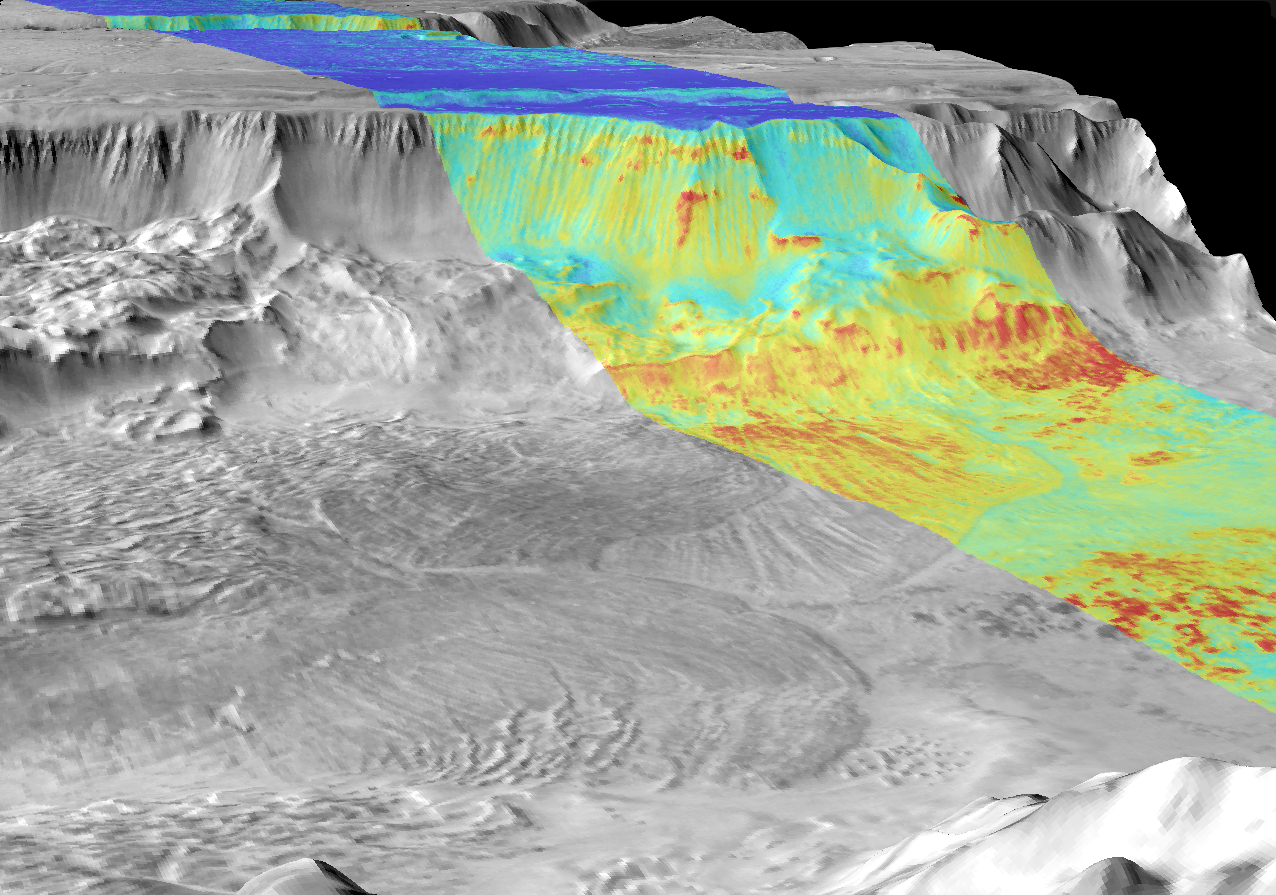

Melas Chasma, Day and Night

This image is a mosaic of day and night infrared images of Melas Chasma taken by the camera system on NASA’s Mars Odyssey spacecraft. The daytime temperature images are shown in black and white, superimposed on the martian topography. A single nighttime temperature image is superimposed in color. The daytime temperatures range from approximately -35 degrees Celsius (-31 degrees Fahrenheit) in black to -5 degrees Celsius (23 degrees Fahrenheit) in white. Overlapping landslides and individual layers in the walls of Melas Chasma can be seen in this image. The landslides flowed over 100 kilometers (62 miles) across the floor of Melas Chasma, producing deposits with ridges and grooves of alternating warm and cold materials that can still be seen. The temperature differences in the daytime images are due primarily to lighting effects, where sunlit slopes are warm (bright) and shadowed slopes are cool (dark). The nighttime temperature differences are due to differences in the abundance of rocky materials that retain their heat at night and stay relatively warm (red). Fine grained dust and sand (blue) cools off more rapidly at night. These images were acquired using the thermal infrared imaging system infrared Band 9, centered at 12.6 micrometers.

Jet Propulsion Laboratory, a division of the California Institute of Technology in Pasadena, manages the 2001 Mars Odyssey mission for NASA’s Office of Space Science in Washington, D.C. Investigators at Arizona State University in Tempe, the University of Arizona in Tucson and NASA’s Johnson Space Center, Houston, operate the science instruments. Additional science partners are located at the Russian Aviation and Space Agency and at Los Alamos National Laboratories, New Mexico. Lockheed Martin Astronautics, Denver, is the prime contractor for the project, and developed and built the orbiter. Mission operations are conducted jointly from Lockheed Martin and from JPL. Aviation and Space Agency and at Los Alamos National Laboratories, New Mexico. Lockheed Martin Astronautics, Denver, is the prime contractor for the project, and developed and built the orbiter. Mission operations are conducted jointly from Lockheed Martin and from JPL.

Credit: NASA/JPL/ASU